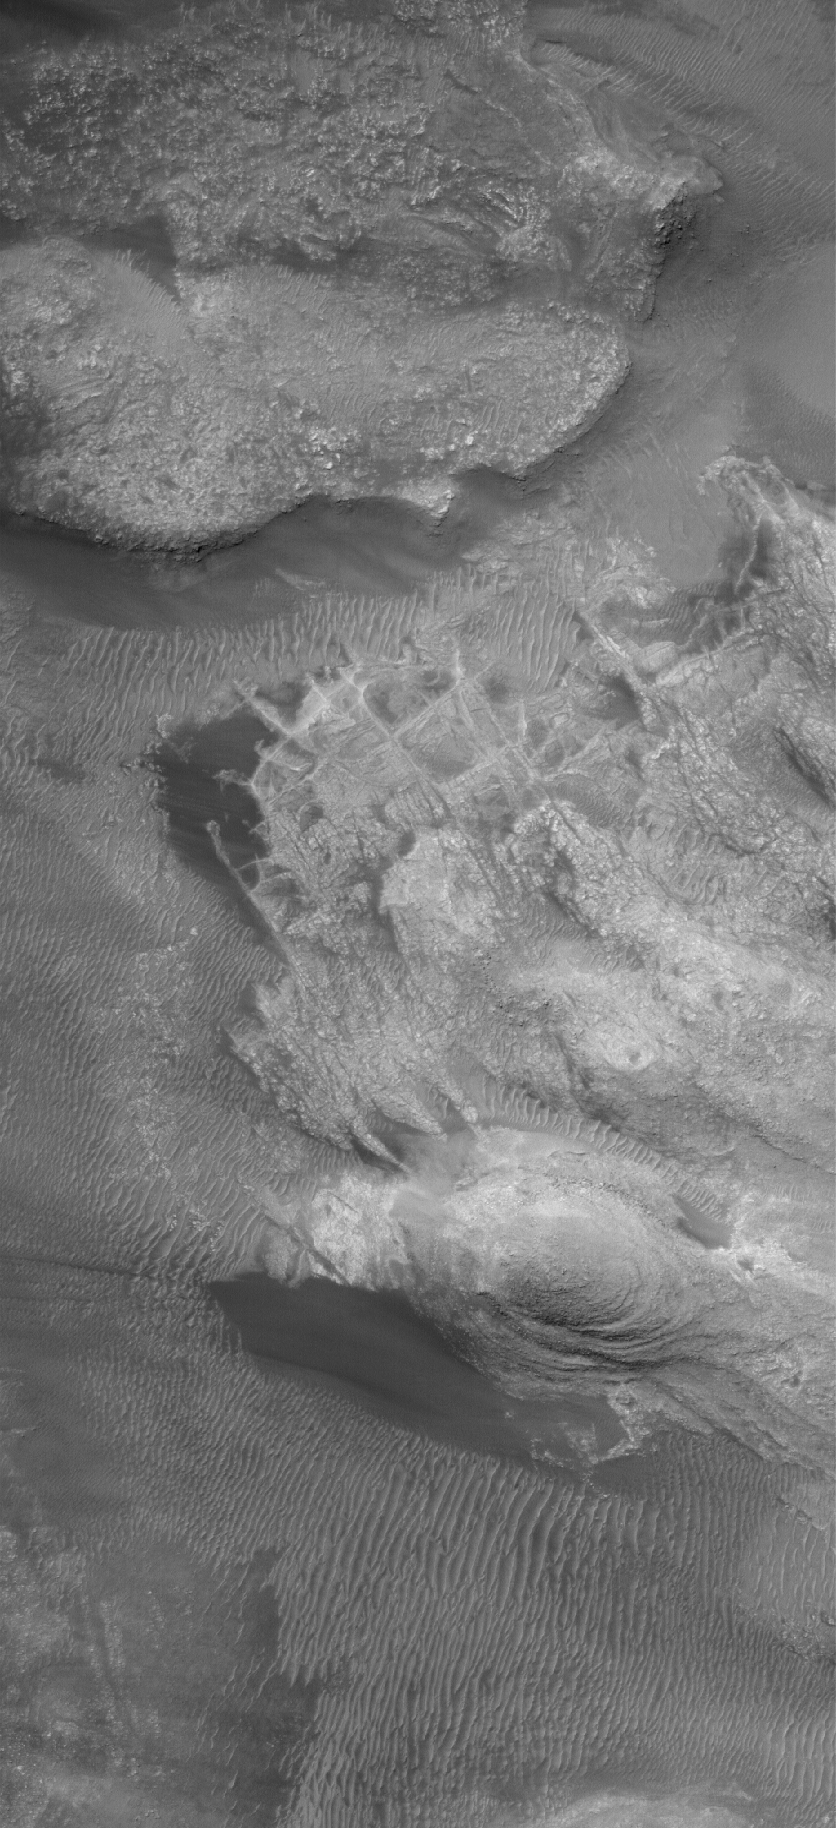

West Argyre

22 August 2005
This Mars Global Surveyor (MGS) Mars Orbiter Camera (MOC) image shows details in eroded bedrock among the mountains of western Argyre. Smooth, dark areas are patches of windblown sand.

Location near: 48.0°S, 55.1°W
Image width: width: ~3 km (~1.9 mi)
Illumination from: upper left
Season: Southern Summer

Credit: NASA/JPL/Malin Space Science Systems